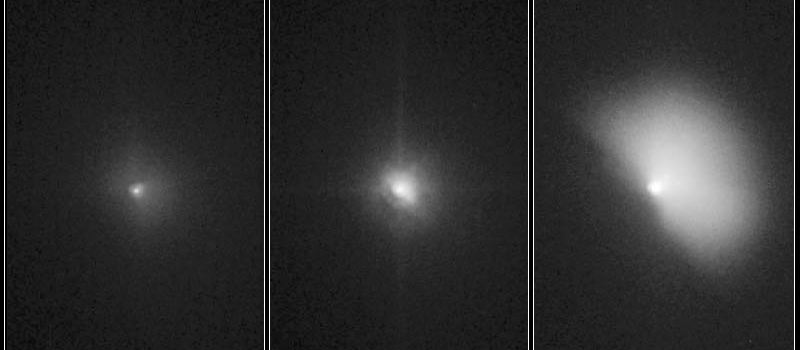

Hubble Witnesses Comet Crash

Quick Time Movie for PIA02122 Hubble Witnesses Comet Crash

Figure 1: Hubble Witnesses Comet Crash

These pictures of comet Tempel 1 were taken by NASA’s Hubble Space Telescope. They show the comet before and after it ran over NASA’s Deep Impact probe.

Credit: NASA/STScI